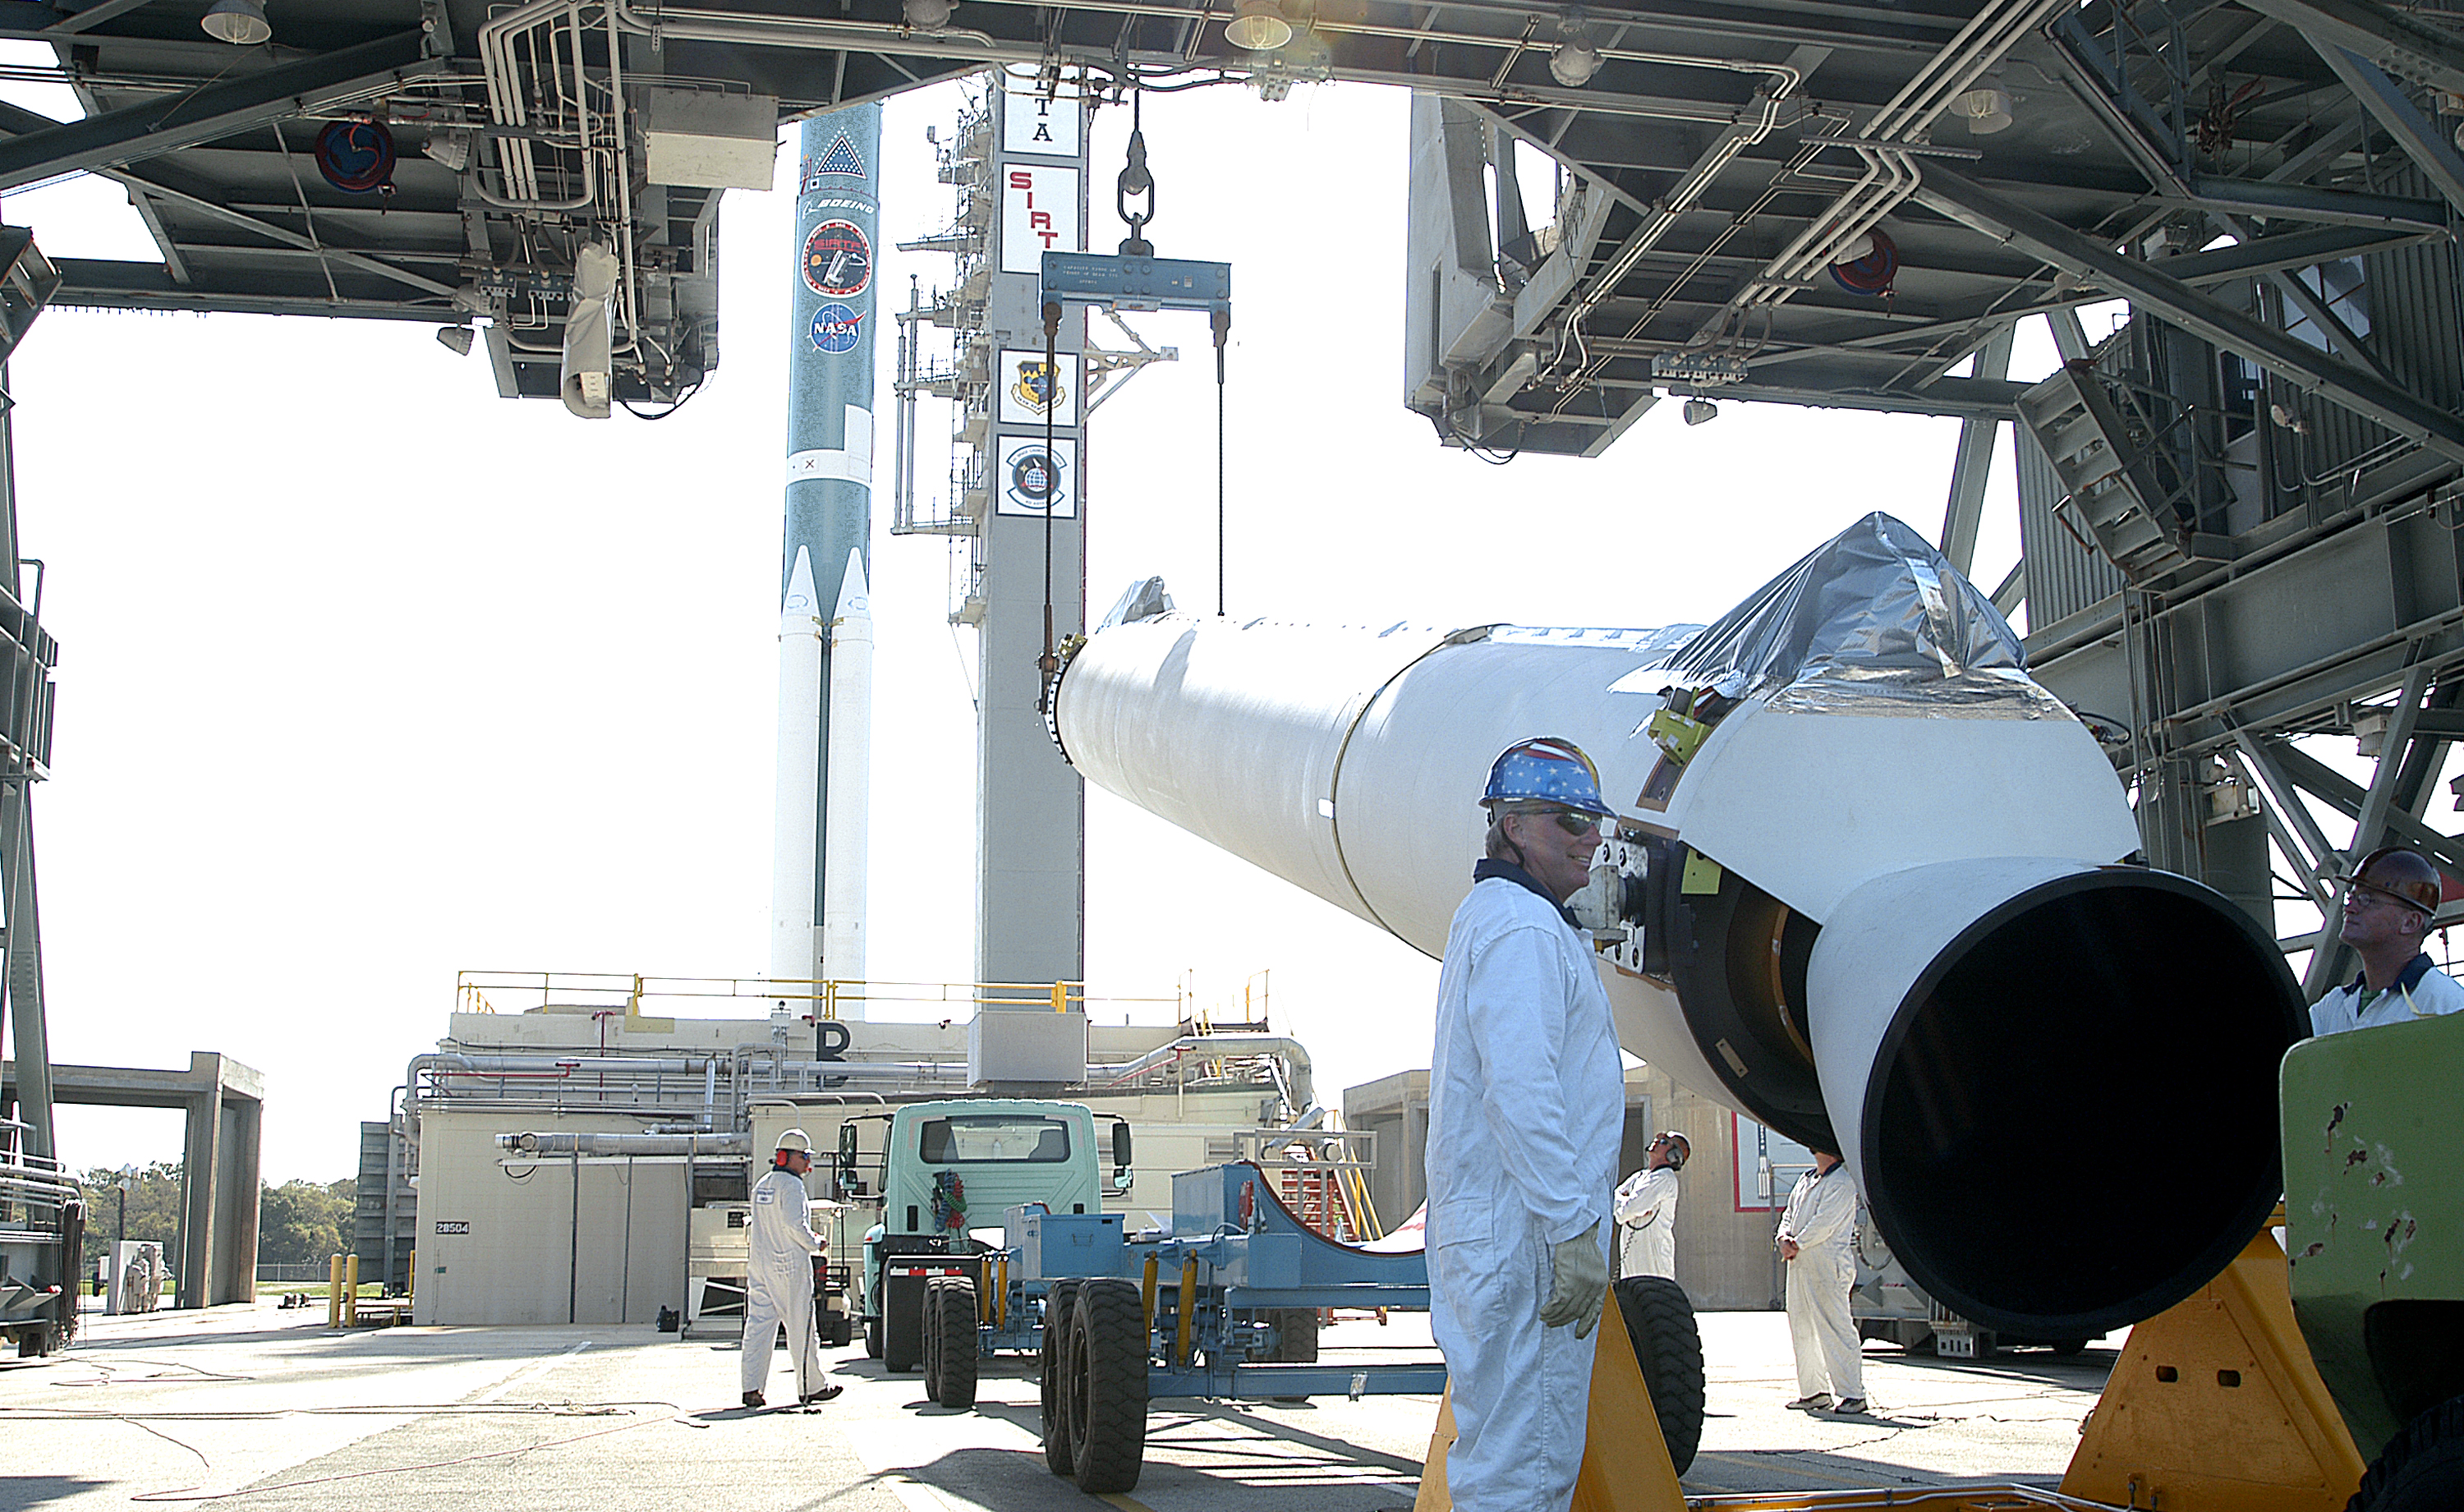

The Rocket that Didn't Launch Spitzer

A Delta II rocket, initially intended to launch the Spitzer Space Telescope on April 18, 2003. However, due to additional engineering tests that were needed on the rocket, the launch was delayed and the rocket was instead used to launch a Mars mission. Spitzer launched on a different rocket on August 25, 2003.

Credit: NASA/KSC